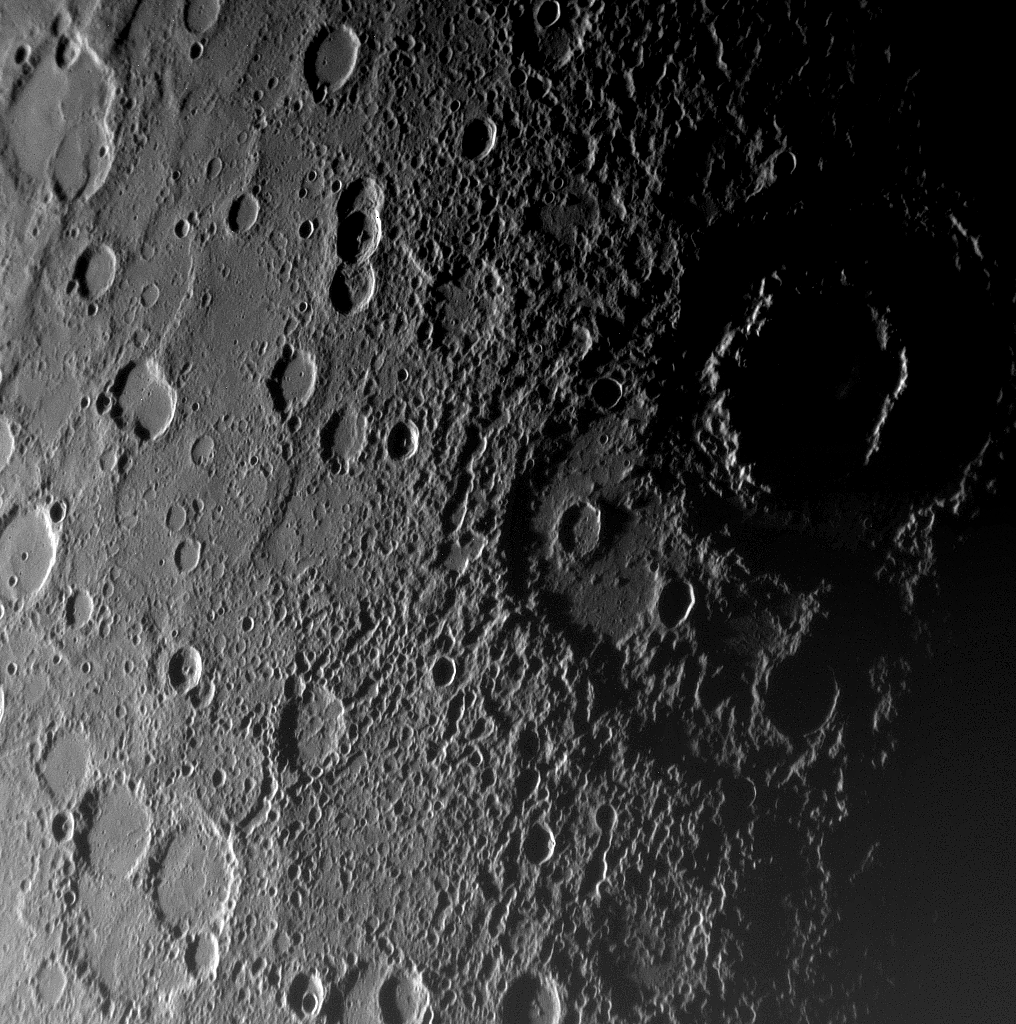

MESSENGER Reveals Mercury in New Detail

As MESSENGER approached Mercury on January 14, 2008, the spacecraft’s Narrow-Angle Camera on the Mercury Dual Imaging System (MDIS) instrument captured this view of the planet’s rugged, cratered landscape illuminated obliquely by the Sun. The large, shadow-filled, double ringed crater to the upper right was glimpsed by Mariner 10 more than three decades ago and named Vivaldi, after the Italian composer. Its outer ring has a diameter of about 200 kilometers (about 125 miles). MESSENGER’s modern camera has revealed detail that was not well seen by Mariner 10, including the broad ancient depression overlapped by the lower-left part of the Vivaldi crater. The MESSENGER science team is in the process of evaluating later images snapped from even closer range showing features on the side of Mercury never seen by Mariner 10. It is already clear that MESSENGER’s superior camera will tell us much that could not be resolved even on the side of Mercury viewed by Mariner’s vidicon camera in the mid-1970s.

This MESSENGER image was taken from a distance of about18,000 kilometers (11,000 miles), about 56 minutes before the spacecraft’s closest encounter with Mercury. It shows a region roughly 500 kilometers (300 miles) across, and craters as small as 1 kilometer (0.6 mile) can be seen in this image.

Mission Elapsed Time (MET) of image: 108821483

These images are from MESSENGER, a NASA Discovery mission to conduct the first orbital study of the innermost planet, Mercury. For information regarding the use of images, see the MESSENGER image use policy.

Credit: NASA/Johns Hopkins University Applied Physics Laboratory/Carnegie Institution of Washington